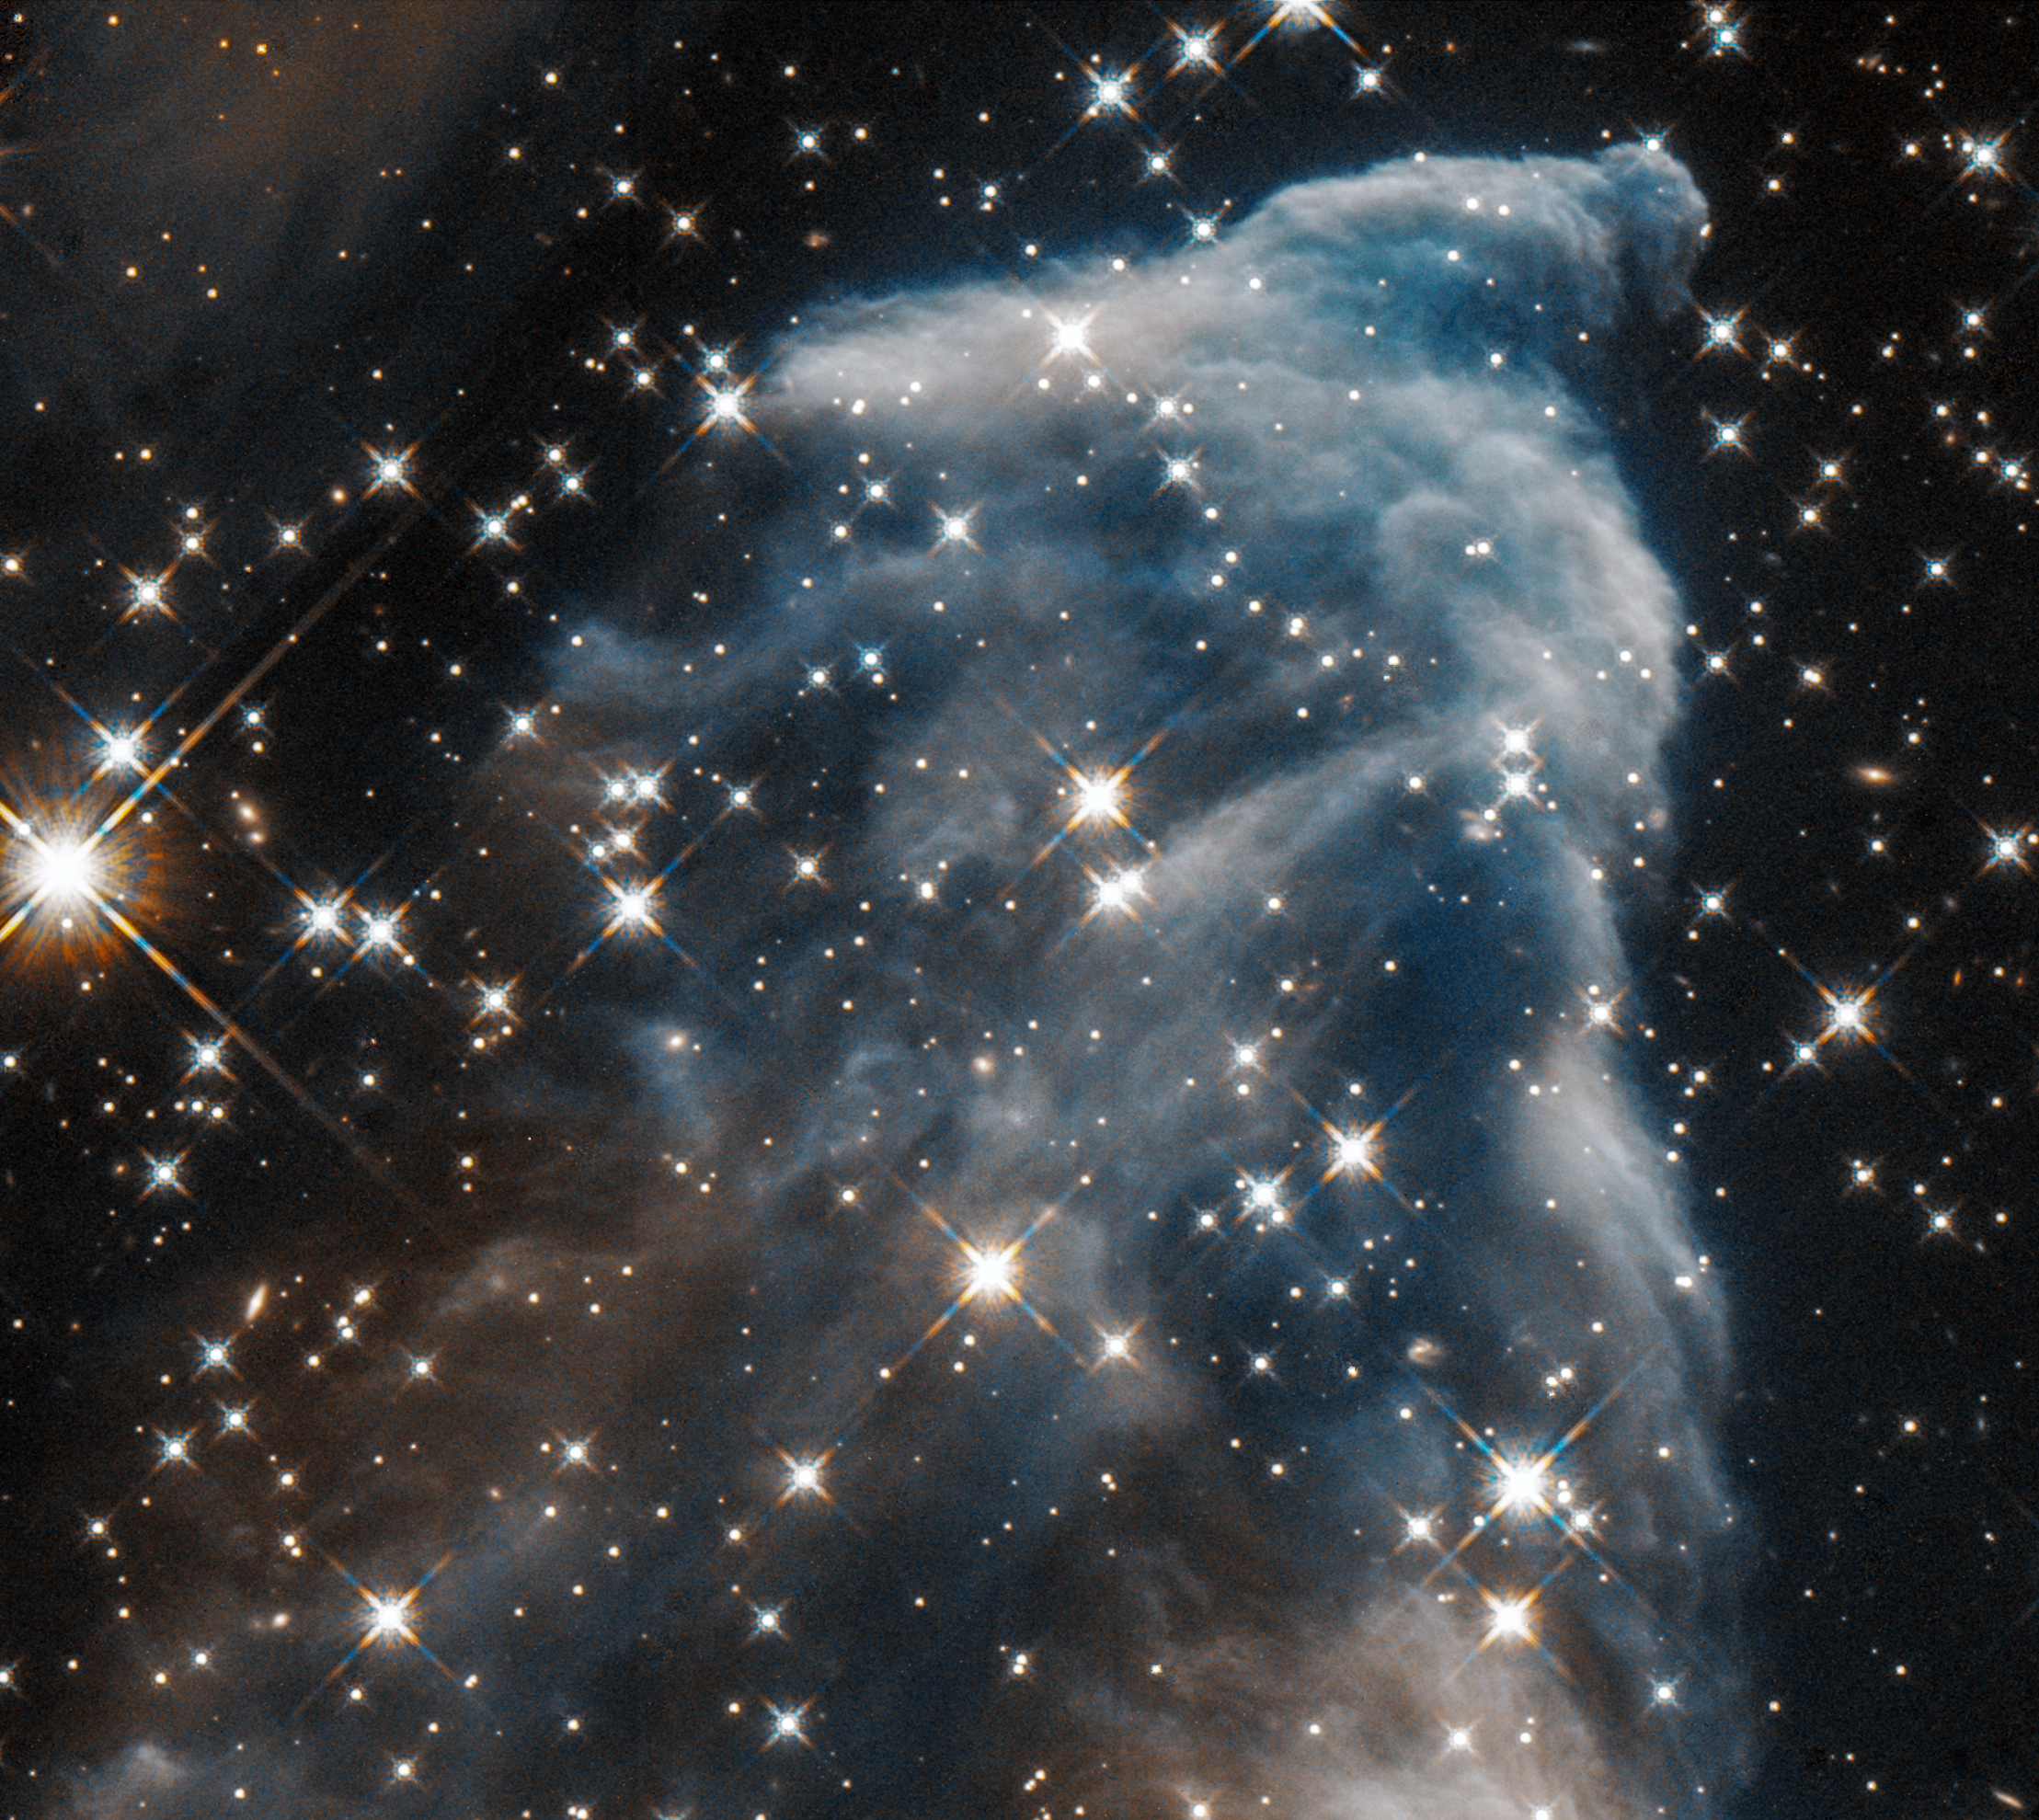

IC 63 Ghost Nebula in Infrared

Hubble Captures the Ghost of Cassiopeia in Near-Infrared Light

Powerful gushers of energy from seething stars can sculpt eerie-looking figures with long flowing veils of gas and dust. One striking example is "the Ghost of Cassiopeia," officially known as IC 63, located 550 light-years away in the constellation Cassiopeia the Queen.

The nebula's ethereal glow might remind people of apparitions such as those reported by paranormal investigators. In reality, when viewed in near-infrared wavelengths, streamers of dust are reflecting light from the nearby, blue-giant star Gamma Cassiopeiae (not seen here). In this near-infrared view background stars and galaxies can be seen through the semitransparent dust clouds. A blue color was assigned to shorter infrared wavelengths in one exposure. A red color was assigned to longer infrared wavelengths in a second exposure, and the images were then combined. Hubble photographed IC 63 in August 2016.

The constellation Cassiopeia is visible every clear night from mid-northern and higher latitudes. Its distinctive "W" asterism, which forms the queen's throne, is best seen high in the sky on autumn and winter evenings. Gamma Cassiopeiae, the middle star in the W, is visible to the unaided eye, but a large telescope is needed to see IC 63.

Credit: NASA, ESA, and STScI Acknowledgment: H. Arab (University of Strasbourg)